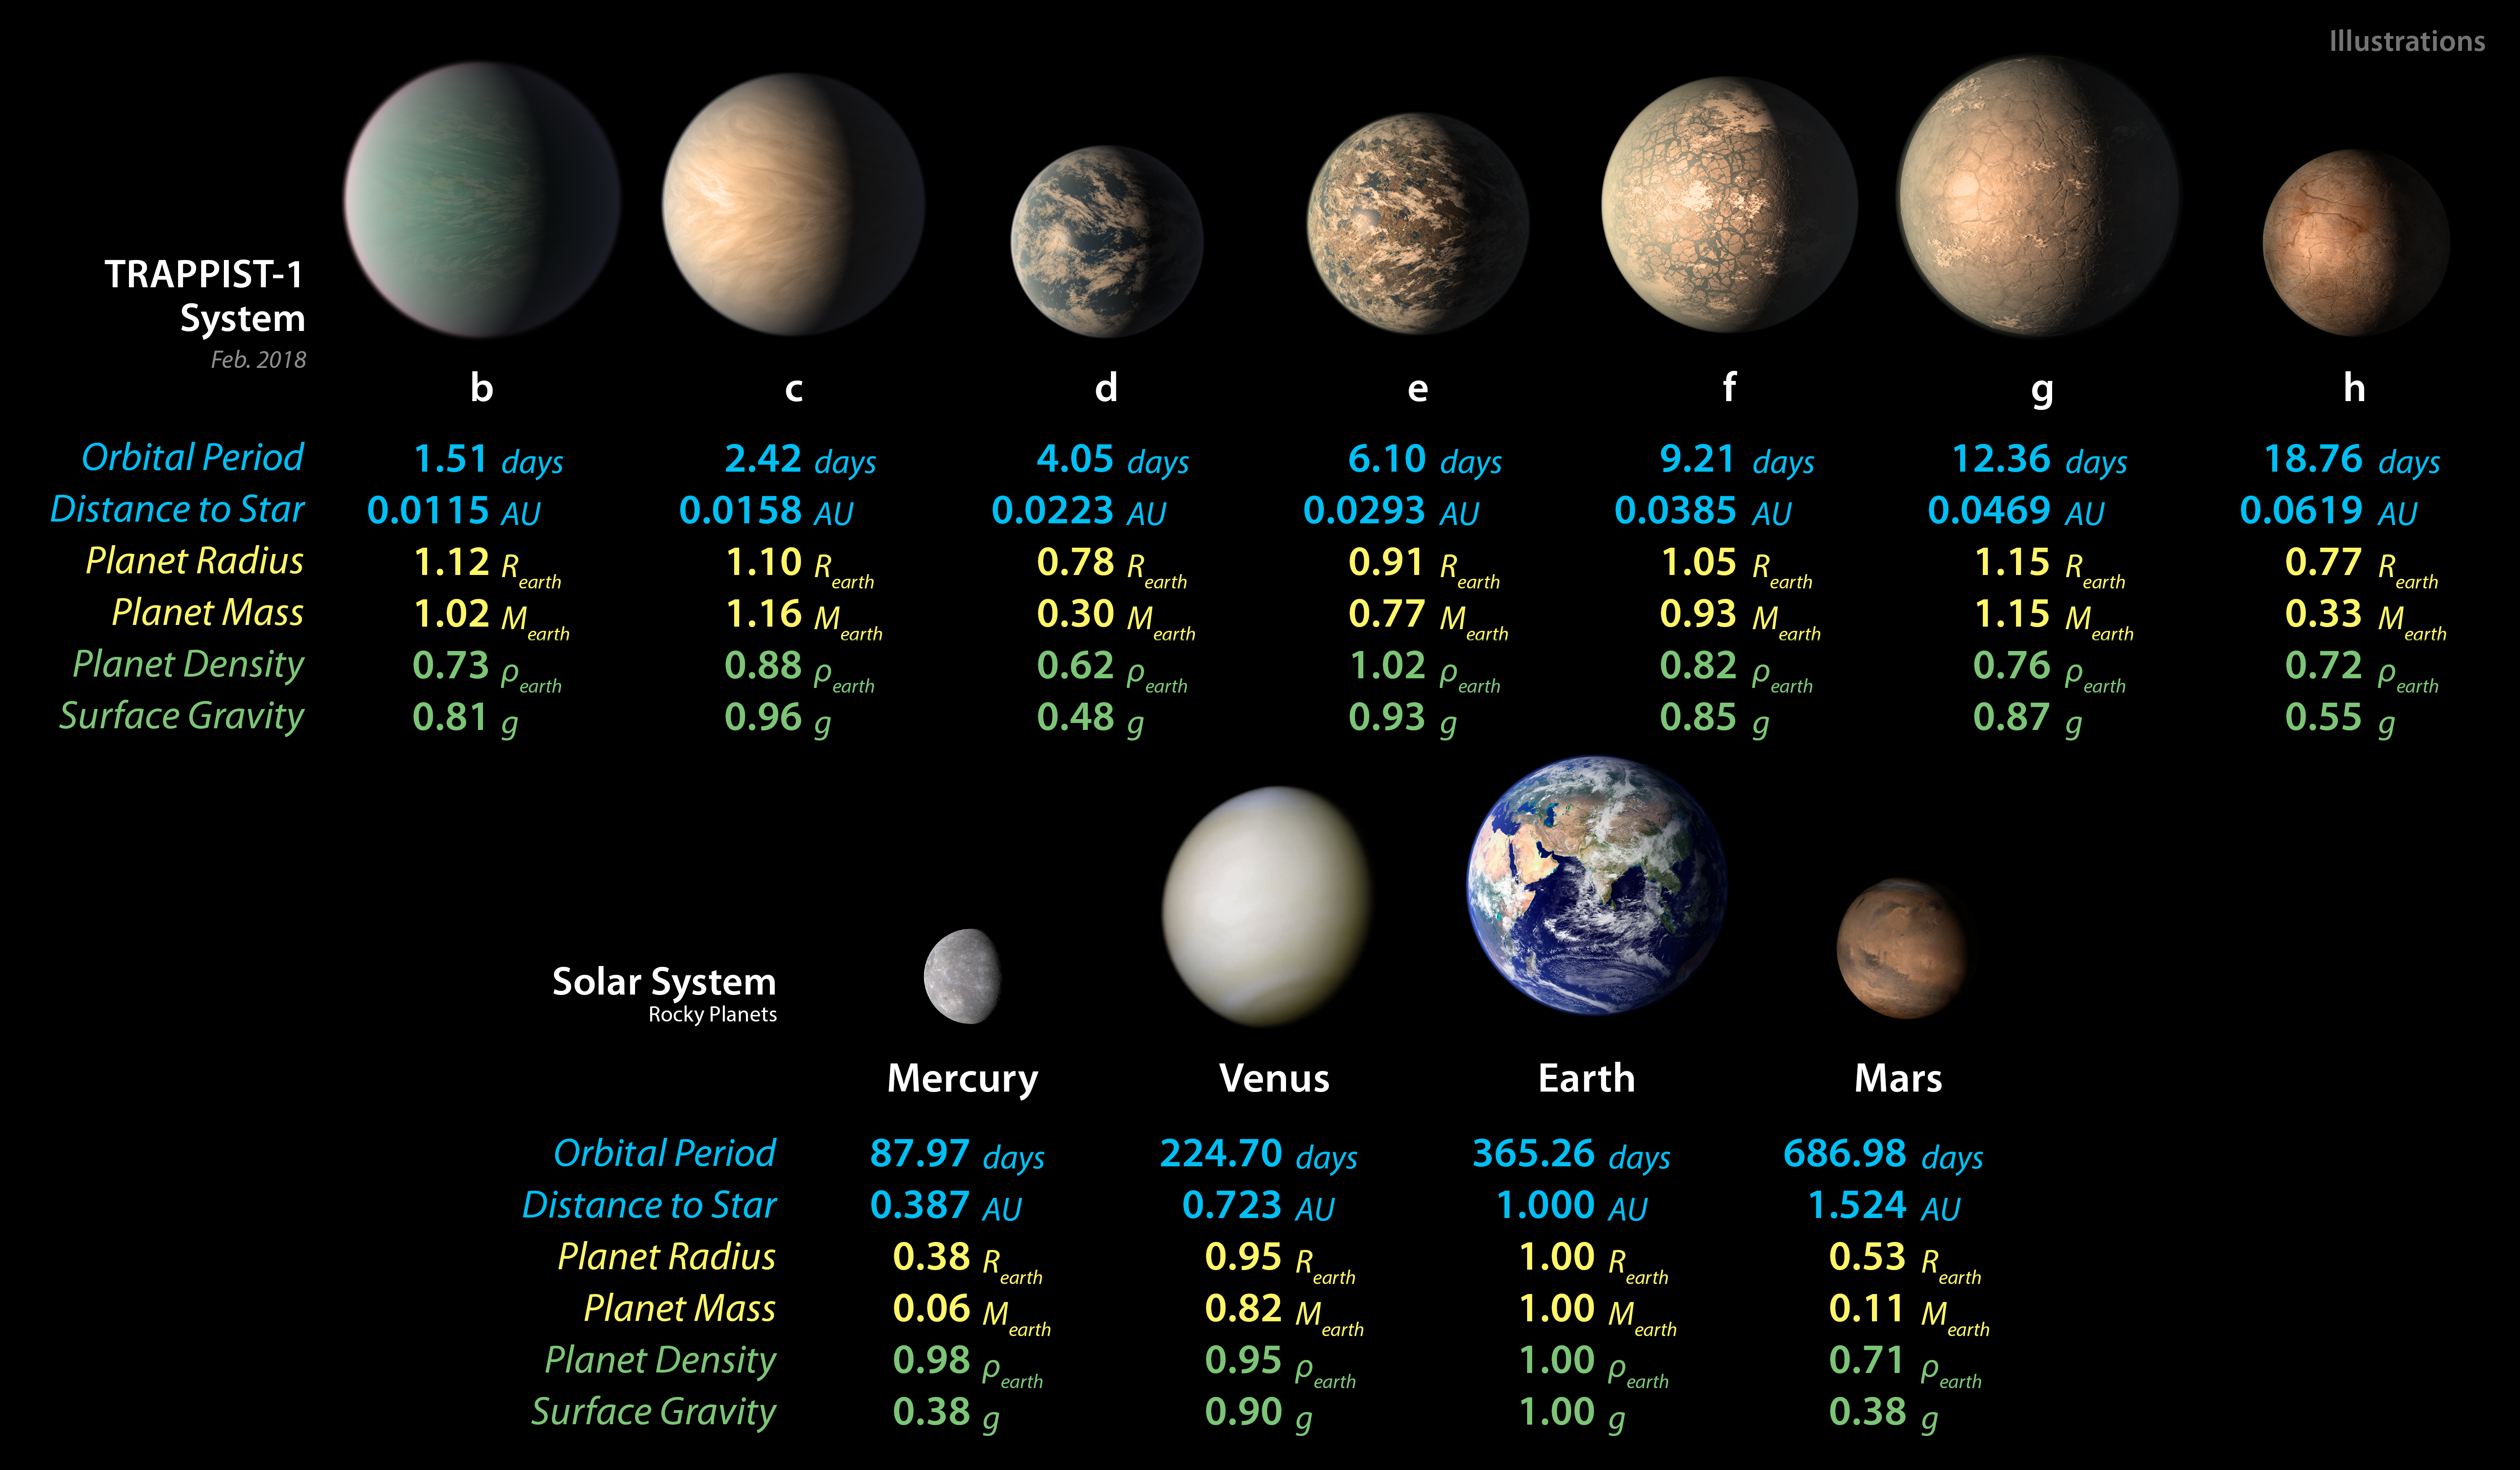

TRAPPIST-1 Planet Data - Feb. 2018

This chart shows, on the top row, artist concepts of the seven planets of TRAPPIST-1 with their orbital periods, distances from their star, radii, masses, densities and surface gravity as compared to those of Earth. These numbers are current as of February 2018.

On the bottom row, the same numbers are displayed for the bodies of our inner solar system: Mercury, Venus, Earth and Mars. The TRAPPIST-1 planets orbit their star extremely closely, with periods ranging from 1.5 to only about 20 days. This is much shorter than the period of Mercury, which orbits our sun in about 88 days.

The masses and densities of the TRAPPIST-1 planets were determined by careful measurements of slight variations in the timings of their orbits using extensive observations made by NASAs Spitzer and Kepler space telescopes, in combination with data from Hubble and a number of ground-based telescopes. These measurements are the most precise to date for any system of exoplanets.

In this illustration, the relative sizes of the planets are all shown to scale.

Credit: NASA/JPL-Caltech/R. Hurt, T. Pyle (IPAC)